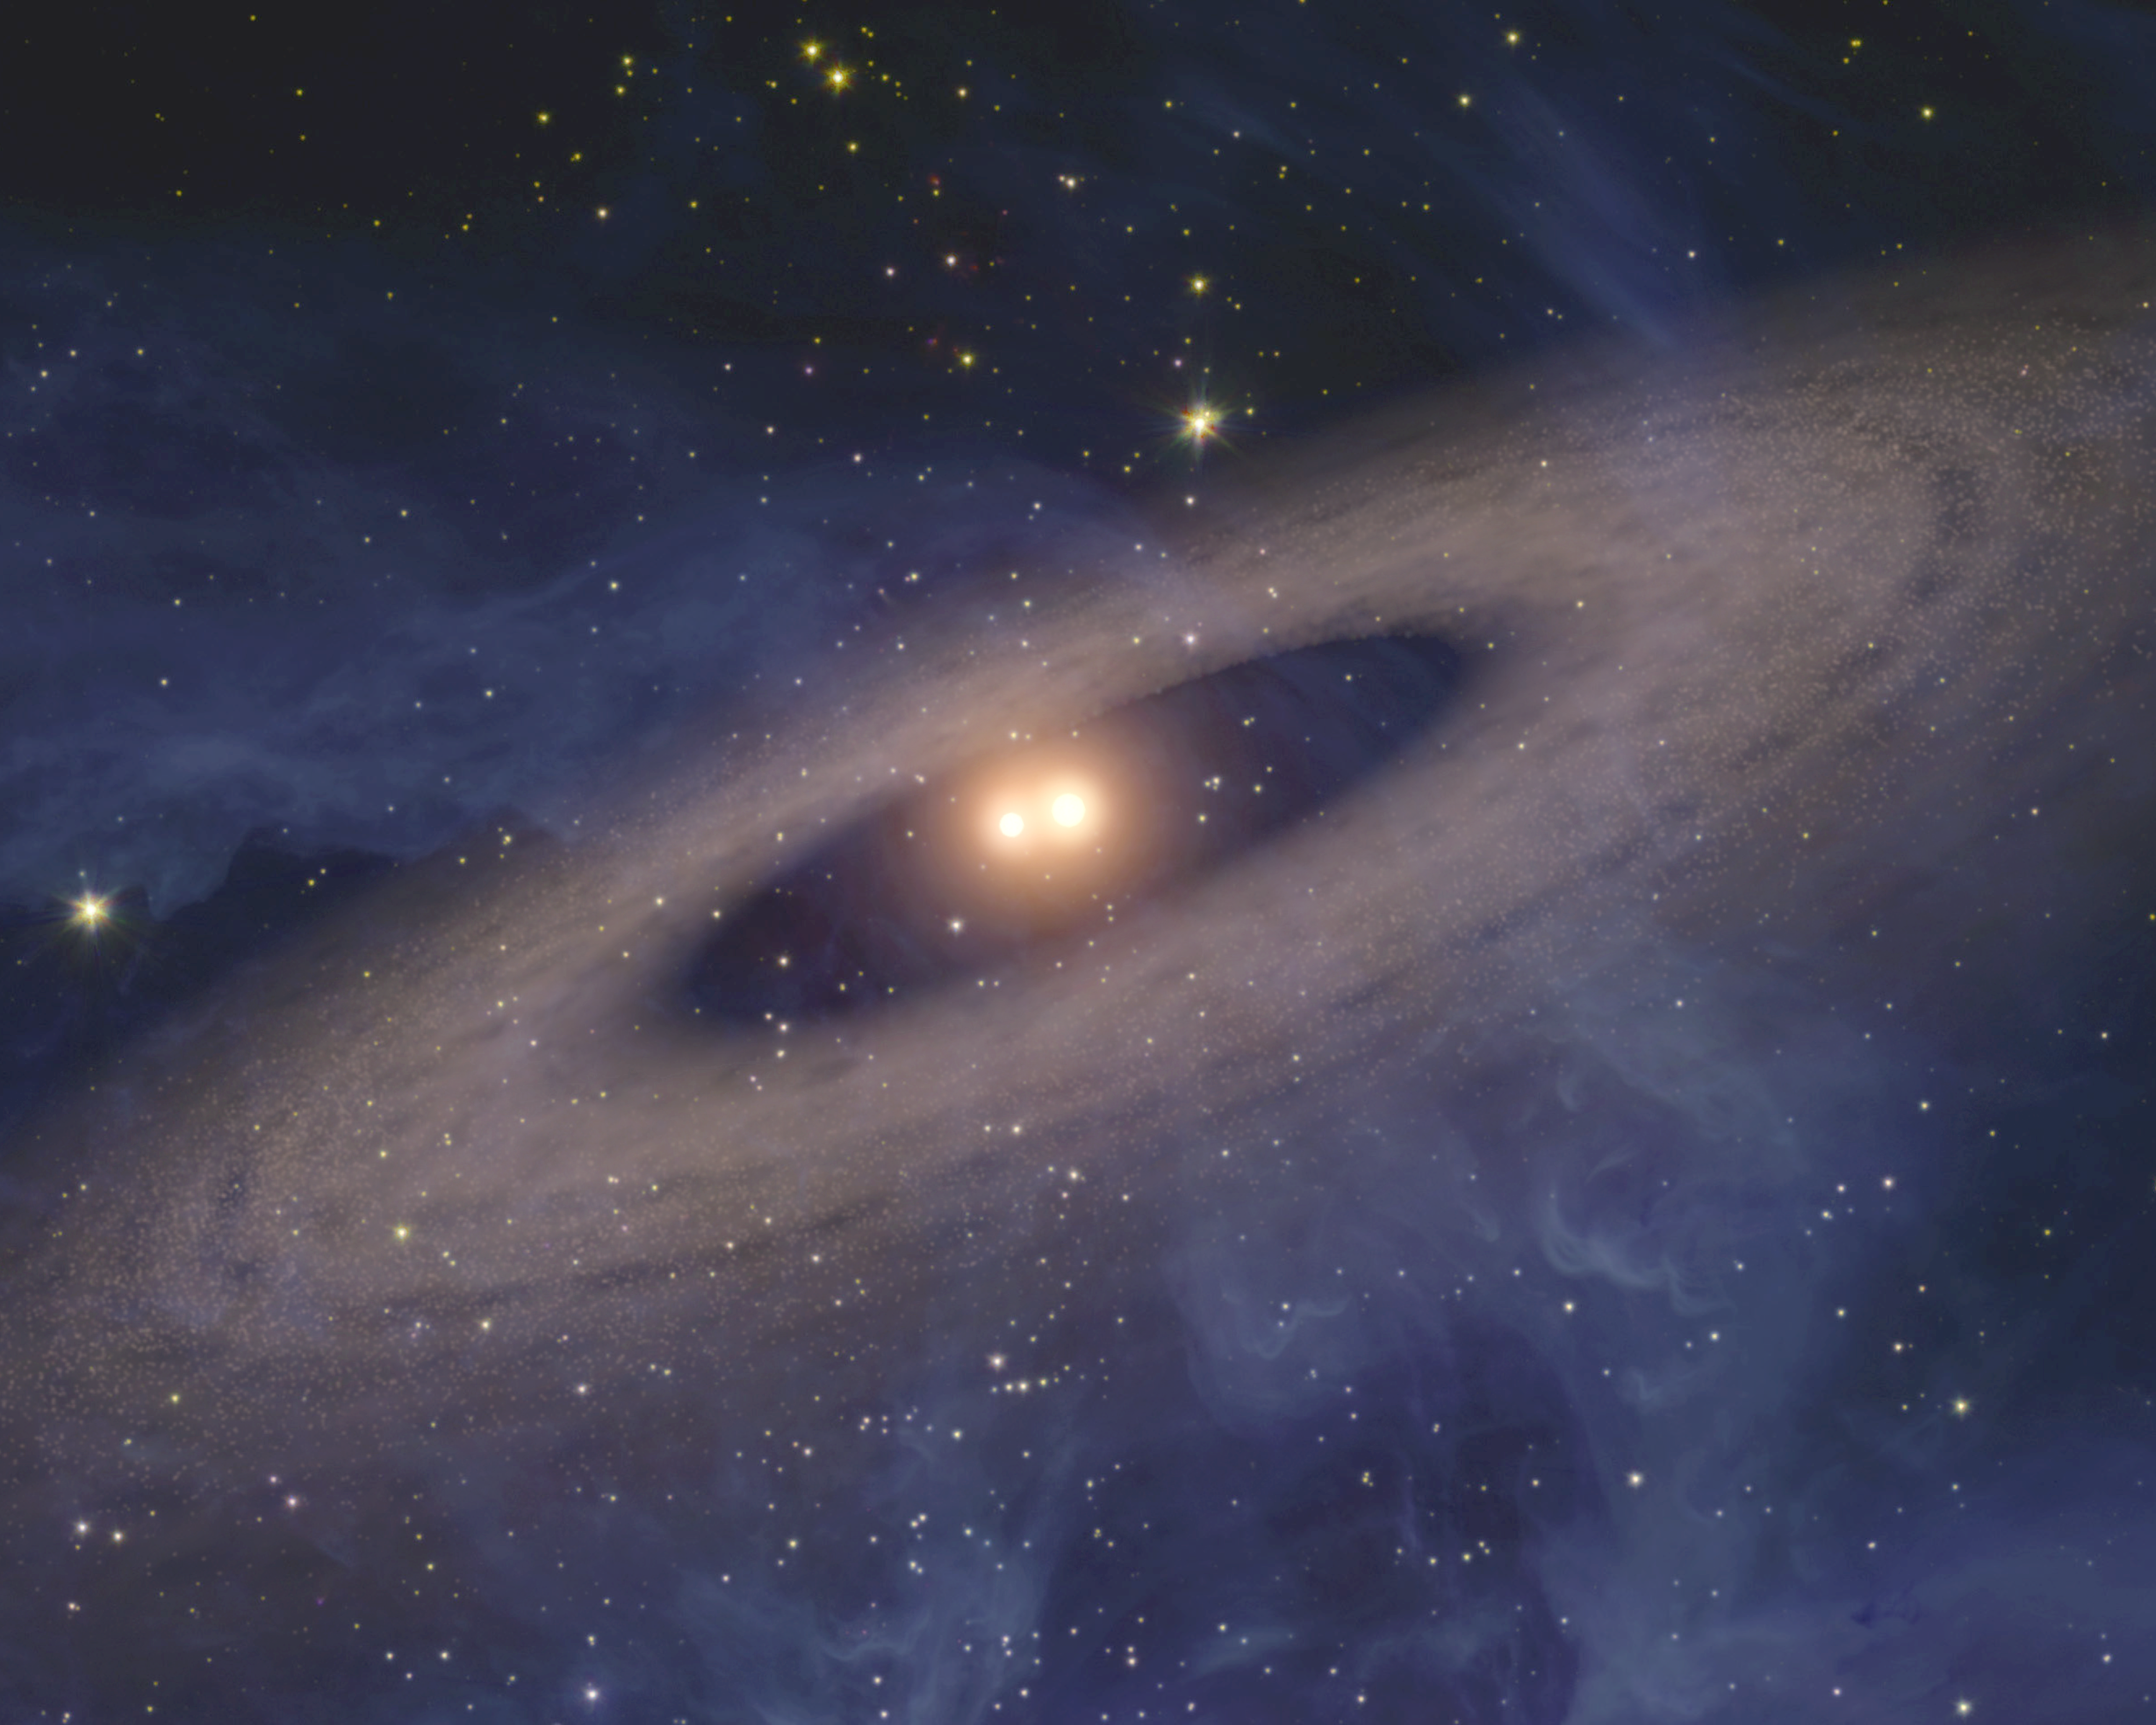

Two Suns Raise Family of Planetary Bodies (Artist Animation)

(Half Resolution)

This artist’s animation depicts a faraway solar system like our own — except for one big difference. Planets and asteroids circle around not one, but two suns. NASA’s Spitzer Space Telescope found evidence that such solar systems might be common in the universe.

The movie begins by showing two snug, sun-like stars. It then pans out to show an Earth-like planet and a surrounding disk of asteroids and comets.

Spitzer did not see any planets directly, but it detected dust that is kicked up from disks like this one. The disks were spotted circling all the way around several double, or binary, stars, some of which were closer together than Earth is to our sun. In fact, Spitzer found more disks in orbit around close-knit binary stars than single stars. This could mean that planets prefer two parent stars to one, but more research is needed to figure out exactly what’s going on.

Credit: NASA/JPL-Caltech/Univ. of Ariz.